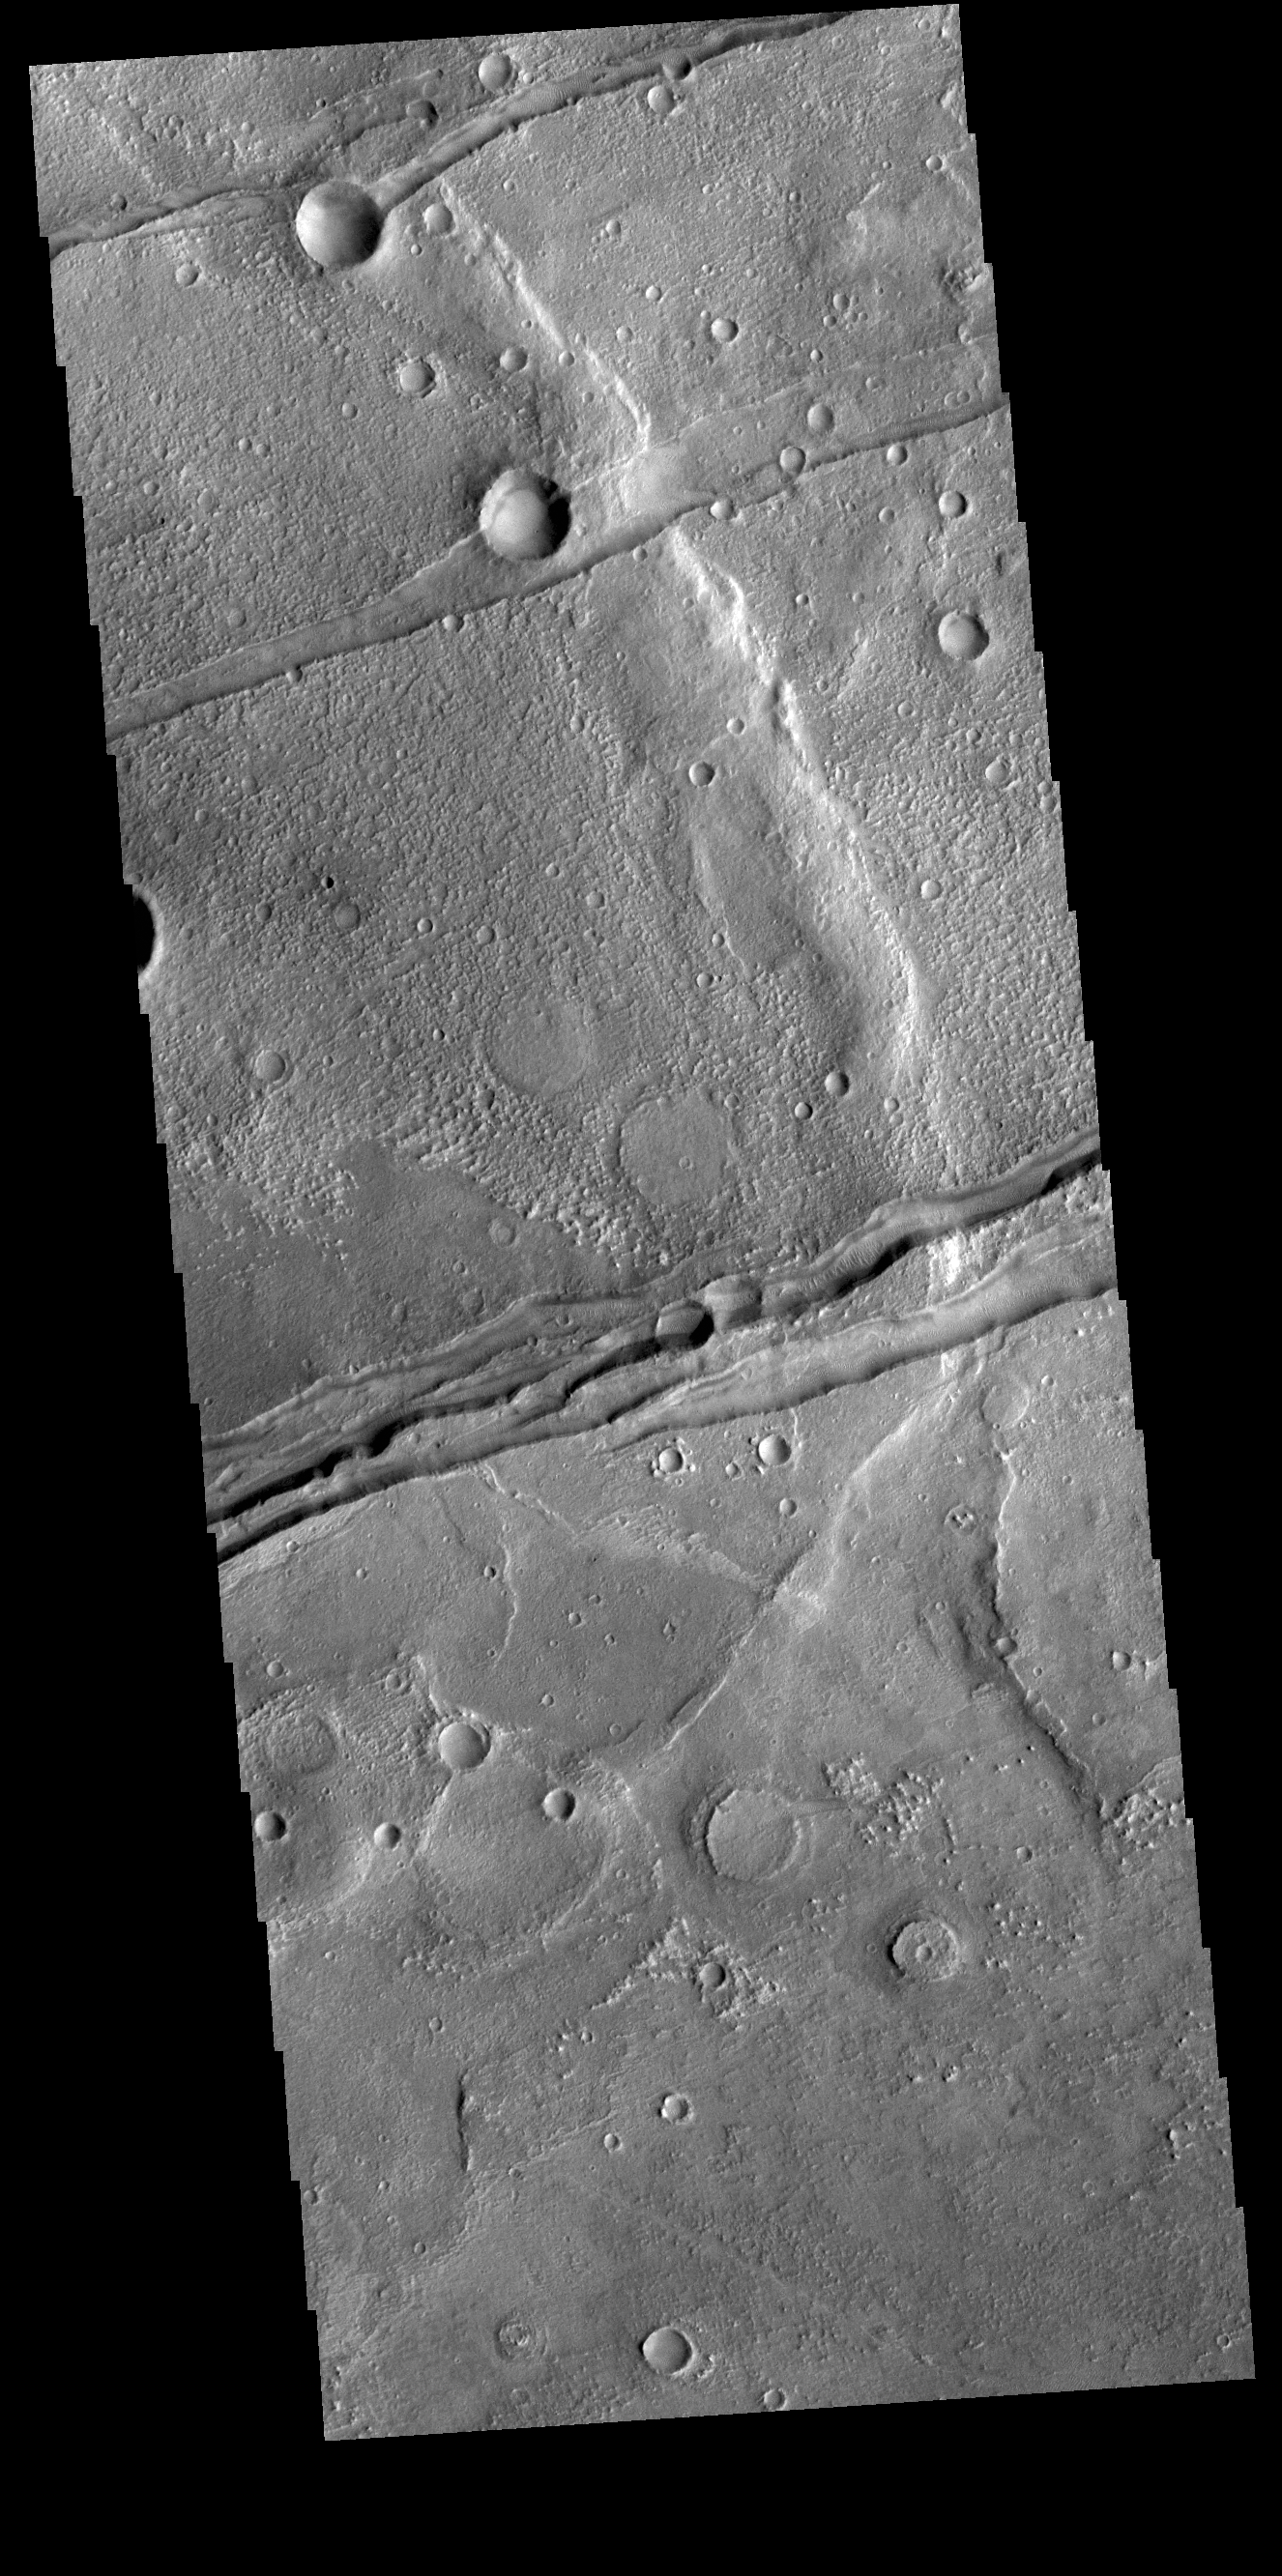

Sirenum Fossae

The linear depressions in this VIS image are part of Sirenum Fossae. These depressions are called graben, which form by the down drop of material between two parallel faults. The faults are caused by tectonic stresses in the region. The Sirenum Fossae graben are 2735km (1700 miles) long.

Credit: NASA/JPL-Caltech/ASU